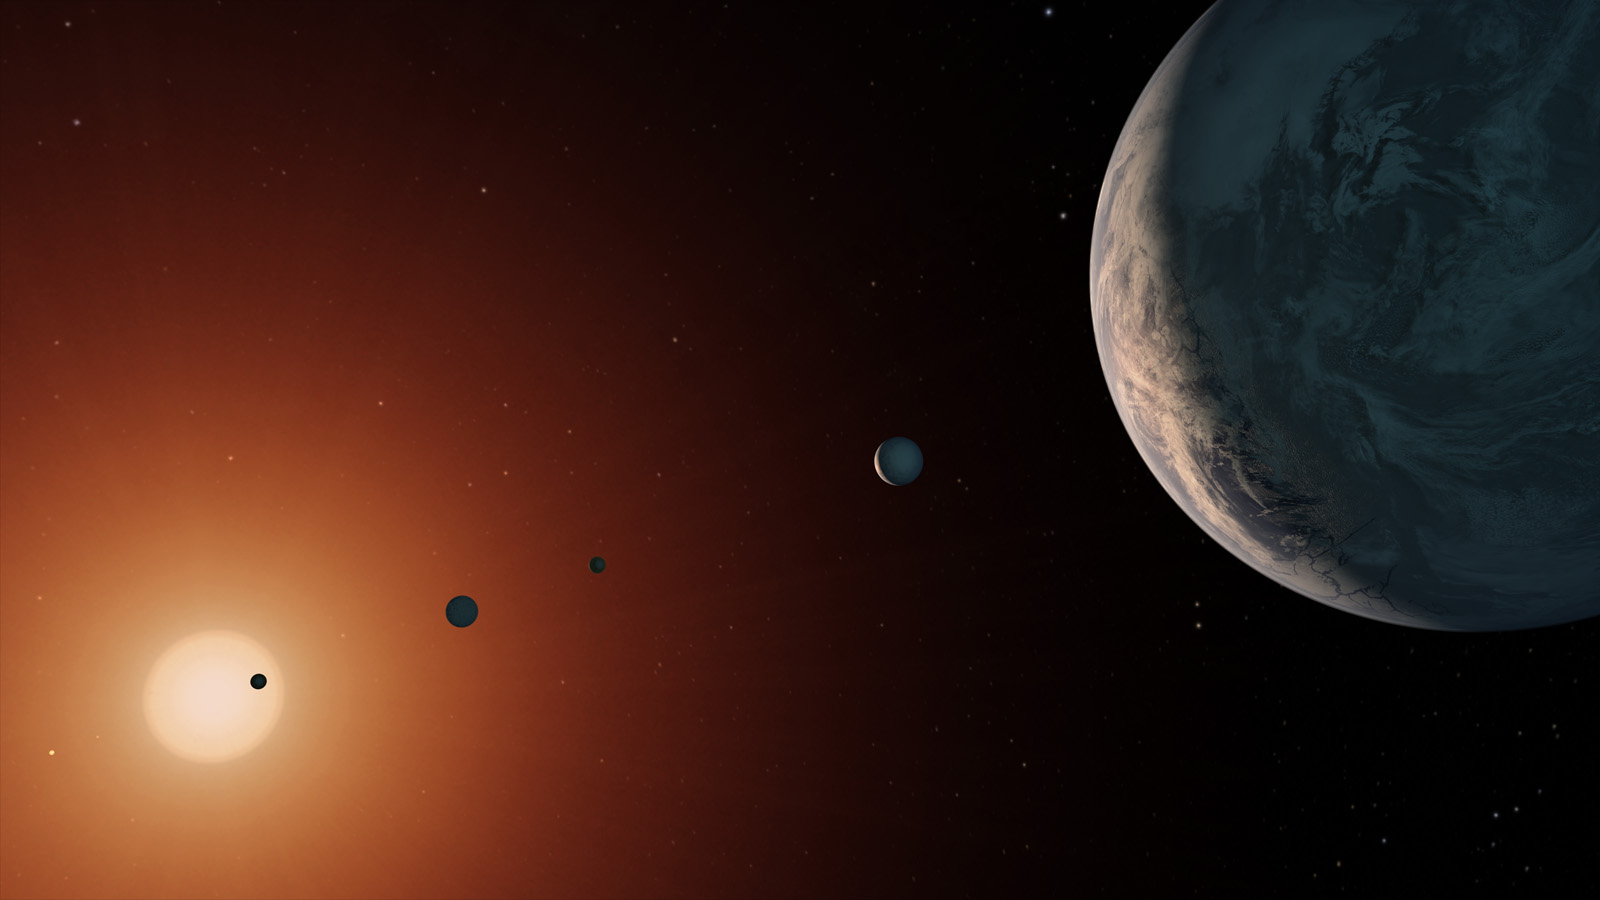

TRAPPIST-1 System - Artist Concept

This illustration shows what the TRAPPIST-1 system might look like from a vantage point near planet TRAPPIST-1f (at right).

The system has been revealed through observations from NASA's Spitzer Space Telescope and the ground-based TRAPPIST (TRAnsiting Planets and PlanetesImals Small Telescope) telescope, as well as other ground-based observatories. The system was named for the TRAPPIST telescope.

The seven planets of TRAPPIST-1 are all Earth-sized and terrestrial, according to research published in 2017 in the journal Nature. TRAPPIST-1 is an ultra-cool dwarf star in the constellation Aquarius, and its planets orbit very close to it.

They are likely all tidally locked, meaning the same face of the planet is always pointed at the star, as the same side of our moon is always pointed at Earth. This creates a perpetual night side and perpetual day side on each planet.

TRAPPIST-1b and c receive the most light from the star and would be the warmest. TRAPPIST-1e, f and g all orbit in the habitable zone, the area where liquid water is most likely to be detected. But any of the planets could potentially harbor liquid water, depending on their compositions.

NASA's Jet Propulsion Laboratory, Pasadena, California, manages the Spitzer Space Telescope mission for NASA's Science Mission Directorate, Washington. Science operations are conducted at the Spitzer Science Center at Caltech, also in Pasadena. Spacecraft operations are based at Lockheed Martin Space Systems Company, Littleton, Colorado. Data are archived at the Infrared Science Archive housed at Caltech/IPAC. Caltech manages JPL for NASA.

Credit: NASA/JPL-Caltech/T. Pyle (IPAC)